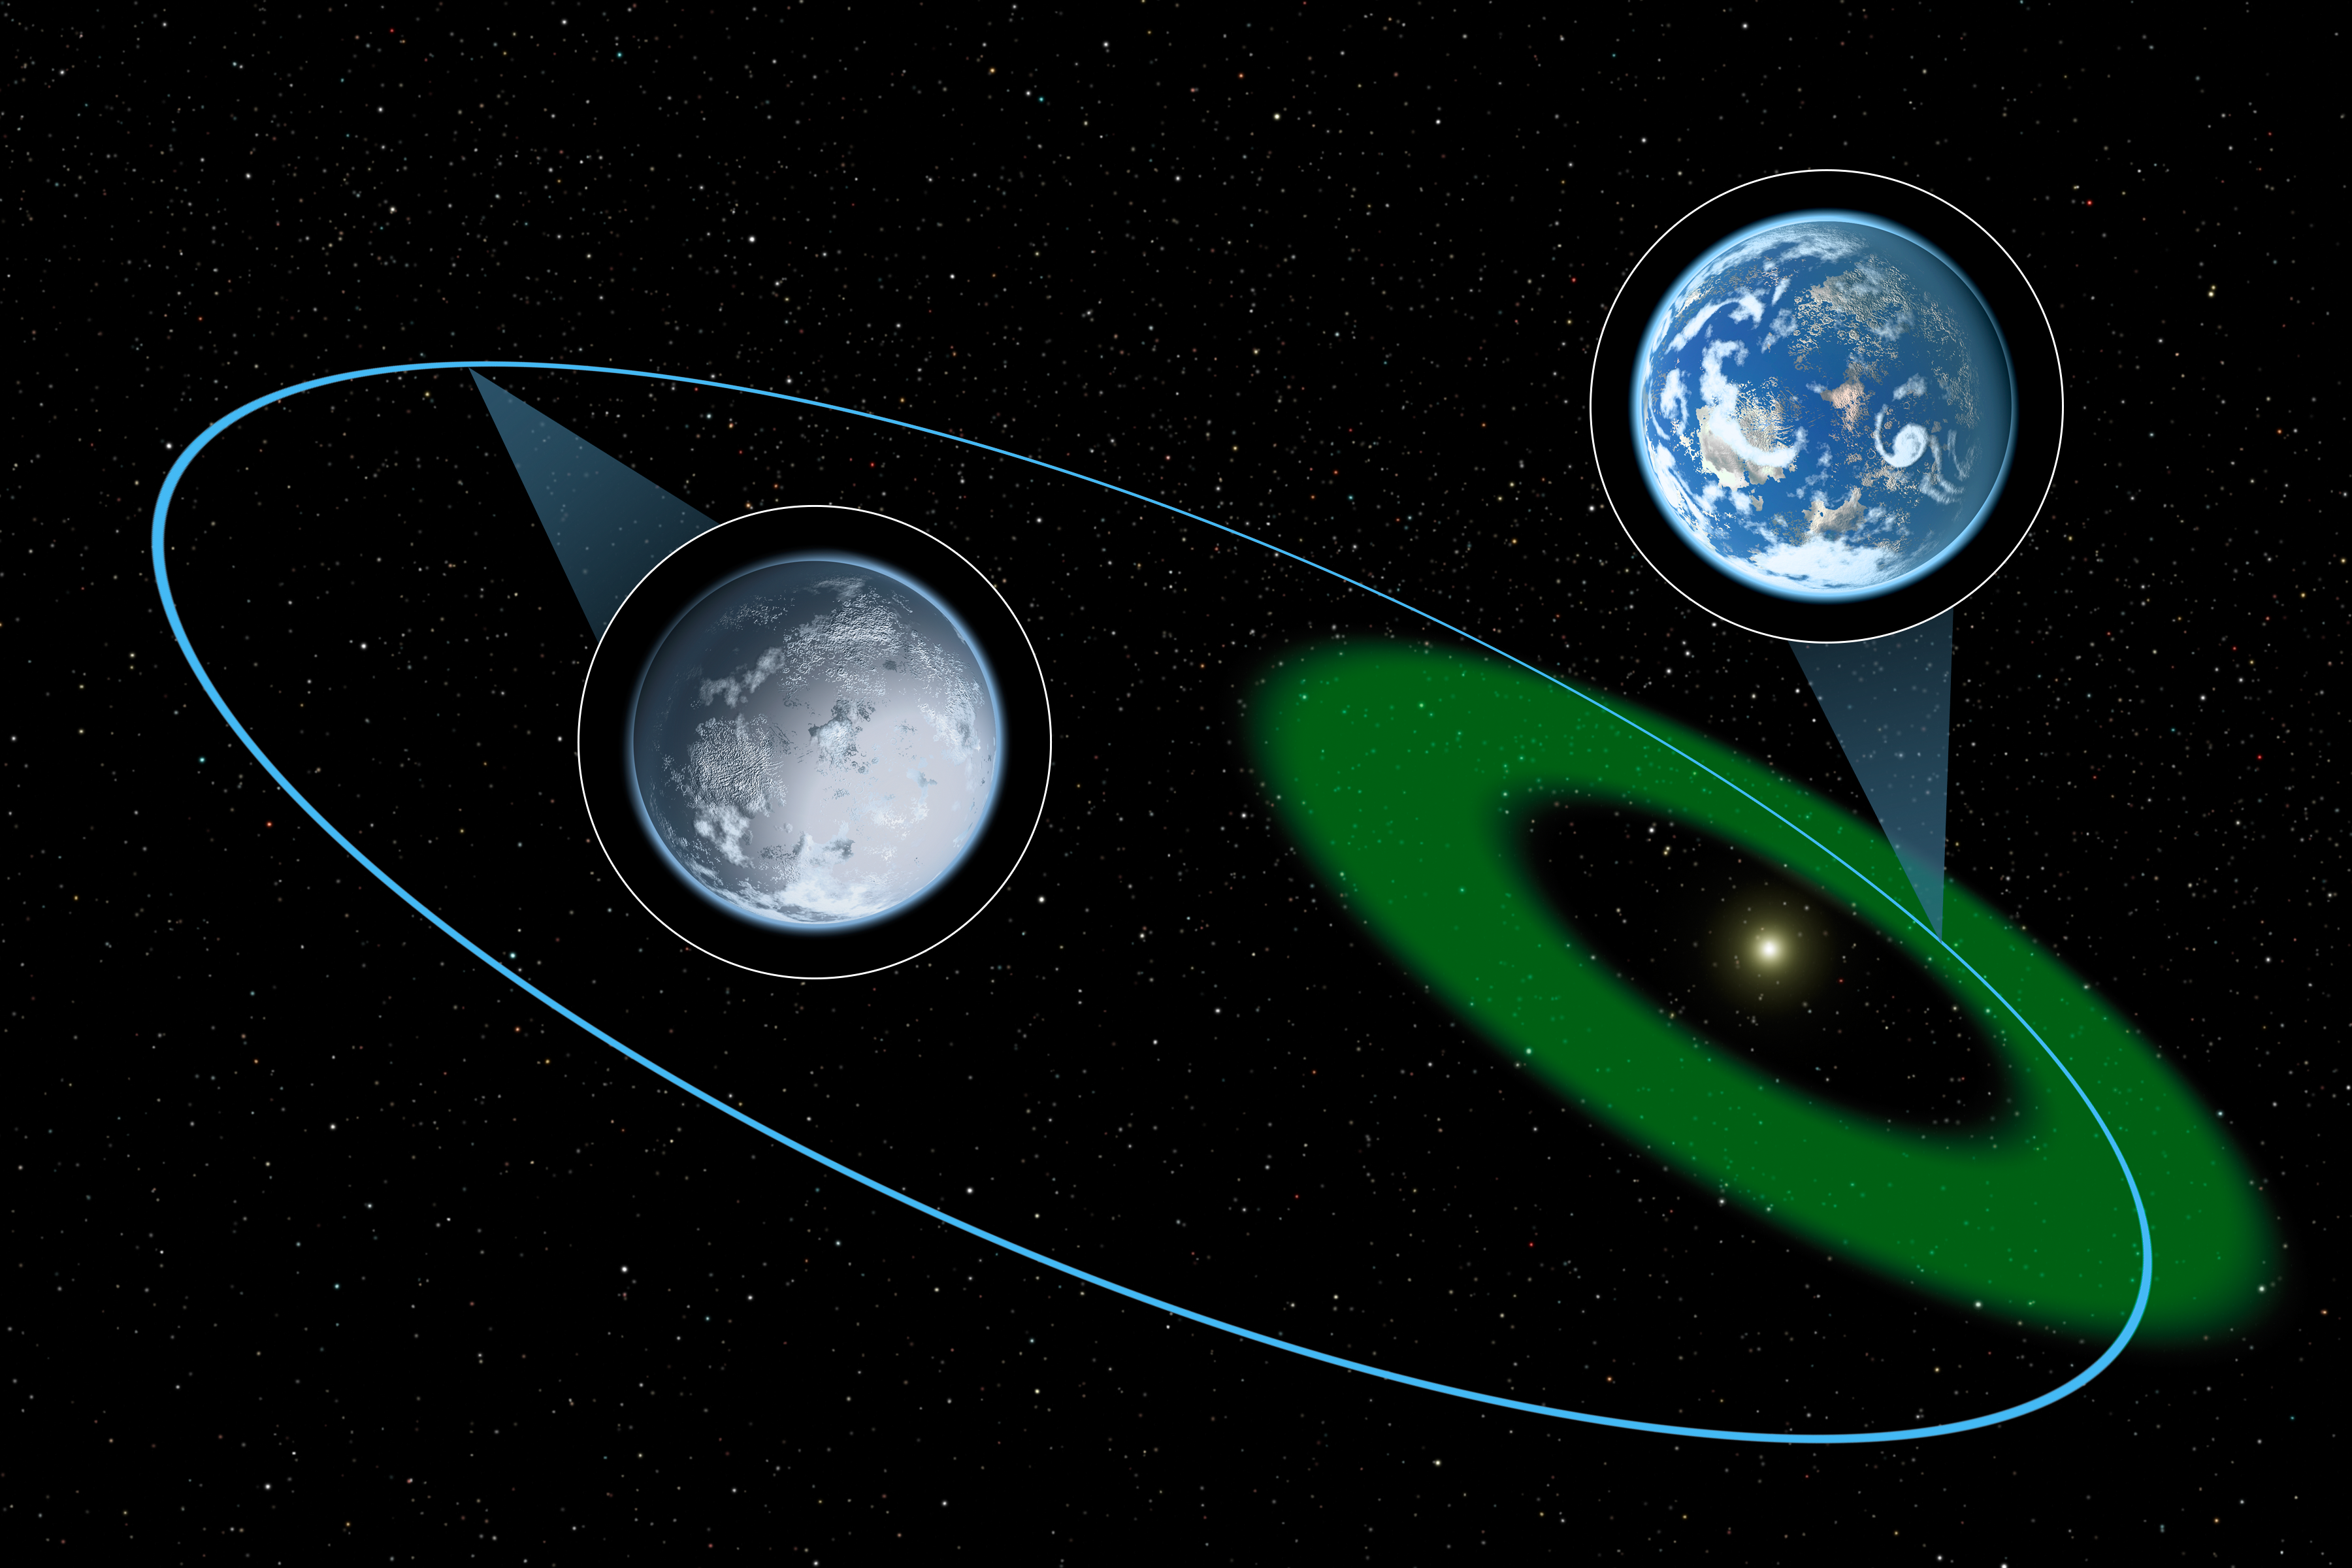

Eccentric Habitable Zones (Artist’s Concept)

While Earth and the other planets in our solar system travel around the sun in near-circular orbits, planets in other systems can have more comet-like orbits in which the distance from the planet to star varies. Such orbits, termed eccentric, would cause the planet to move in and out of the habitable zone. A habitable zone, shown in green here, is defined as the region around a star where liquid water, an essential ingredient for life as we know it, could potentially be present. Earth always remains in its habitable zone.

The hypothetical planet is depicted here moving through the habitable zone and then further out into a long, cold winter. During this phase of the orbit, any liquid water on the planet will freeze at the surface; however, the possibility remains that life could, in theory, hibernate beneath the surface.

Credit: NASA/JPL-Caltech